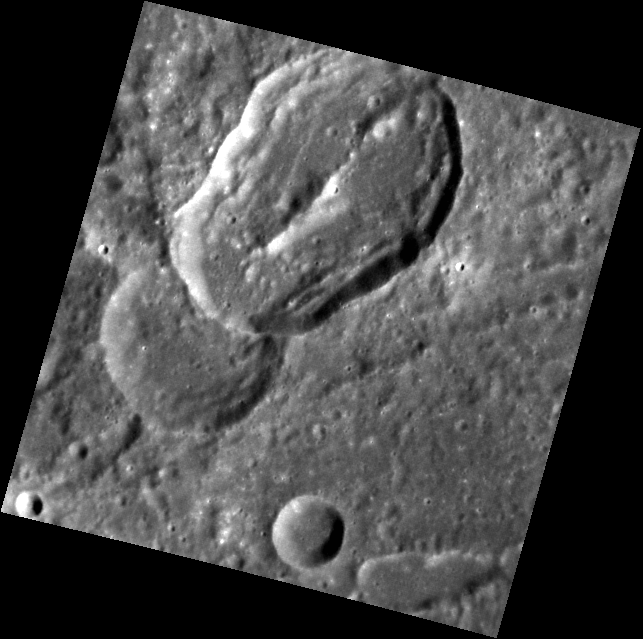

Oblique Impact

The large crater here was formed by a very low angle, or oblique, impact. Although impacts at most angles produce circular craters, impacts with incidence angles <15º (from the horizontal) will create elliptical craters. This crater is superposed on an older, circular crater.

This image was acquired as part of MDIS’s high-resolution stereo base map. The stereo base map is used in combination with the surface morphology base map to create high-resolution stereo views of Mercury’s surface, with an average resolution of 250 meters/pixel (0.16 miles/pixel or 820 feet/pixel) or better. During MESSENGER’s one-year mission, the surface morphology base map is acquired during the first 176 days, and the second 176 days are used to acquire the complementary stereo base map, which includes the image here.

The MESSENGER spacecraft is the first ever to orbit the planet Mercury, and the spacecraft’s seven scientific instruments and radio science investigation are unraveling the history and evolution of the Solar System’s innermost planet. Visit the Why Mercury? section of this website to learn more about the key science questions that the MESSENGER mission is addressing. During the one-year primary mission, MDIS is scheduled to acquire more than 75,000 images in support of MESSENGER’s science goals.

Date acquired: October 10, 2011
Image Mission Elapsed Time (MET): 226709610
Image ID: 865875
Instrument: Narrow Angle Camera (NAC) of the Mercury Dual Imaging System (MDIS)
Center Latitude: 9.36°
Center Longitude: 261.4° E
Resolution: 139 meters/pixel
Scale: The long dimension of the elliptical crater is approximately 45 km (28 mi.).
Incidence Angle: 49.2°
Emission Angle: 15.3°
Phase Angle: 43.7°

These images are from MESSENGER, a NASA Discovery mission to conduct the first orbital study of the innermost planet, Mercury. For information regarding the use of images, see the MESSENGER image use policy.

Credit: NASA/Johns Hopkins University Applied Physics Laboratory/Carnegie Institution of Washington